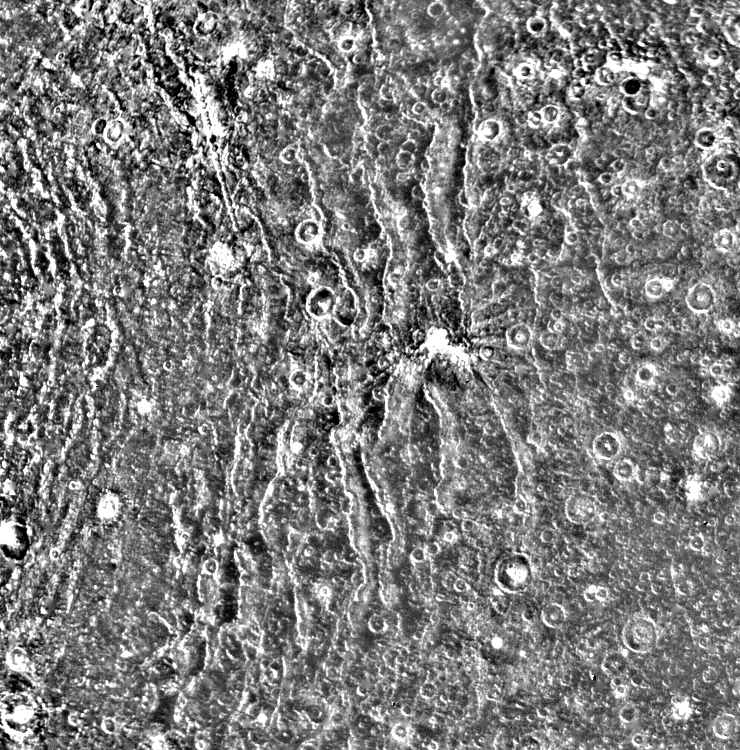

Concentric Rings Surrounding Valhalla

The concentric rings surrounding Valhalla are perhaps the most distinctive geological feature on Callisto. This Voyager 1 close-up shows a segment of the ridged terrain. The presence of superimpact craters shows that the rings formed early in Callisto’s history; however, the density of craters is less here than on other parts of the satellite, where the surface is older.

Credit: NASA/JPL